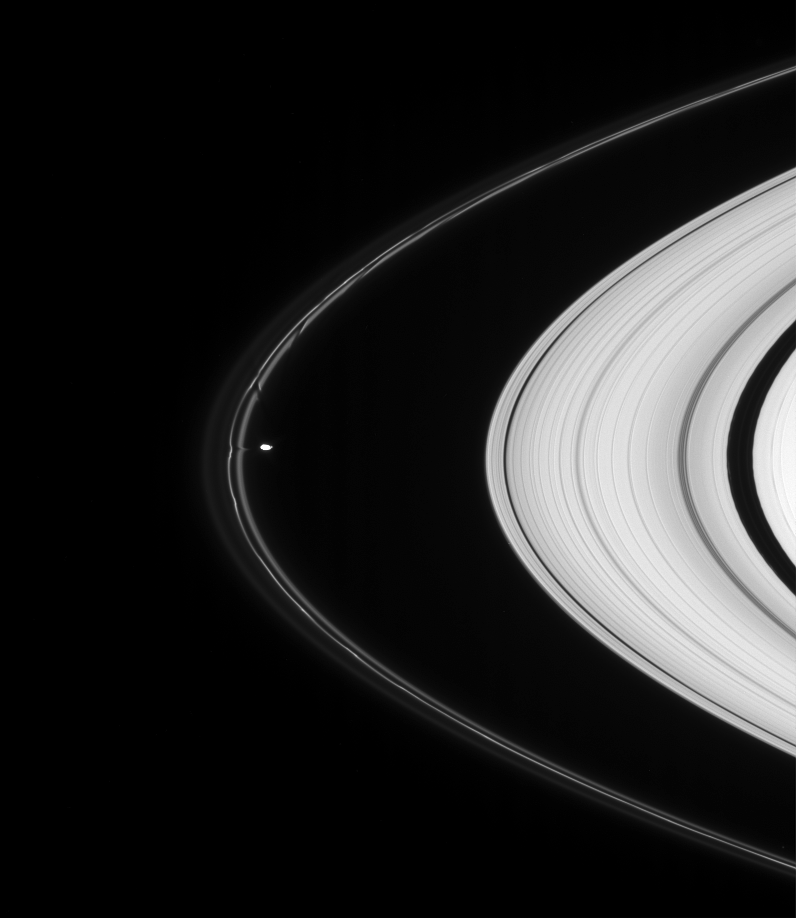

Ring Herding

Prometheus pulls material from the tortured F ring in this highly detailed view. The aftereffects of the moon’s other recent encounters with the ring are visible above as dark channels in the inner ringlet.

One of two F ring shepherd moons, Prometheus is 102 kilometers (63 miles) across.

This view looks toward the unilluminated side of the rings from about seven degrees above the ringplane.

The image was taken in visible light with the Cassini spacecraft narrow-angle camera on June 1, 2007 at a distance of approximately 2.1 million kilometers (1.3 million miles) from Prometheus. Image scale is 12 kilometers (8 miles) per pixel.

The Cassini-Huygens mission is a cooperative project of NASA, the European Space Agency and the Italian Space Agency. The Jet Propulsion Laboratory, a division of the California Institute of Technology in Pasadena, manages the mission for NASA’s Science Mission Directorate, Washington, D.C. The Cassini orbiter and its two onboard cameras were designed, developed and assembled at JPL. The imaging operations center is based at the Space Science Institute in Boulder, Colo.

Credit: NASA/JPL/Space Science Institute